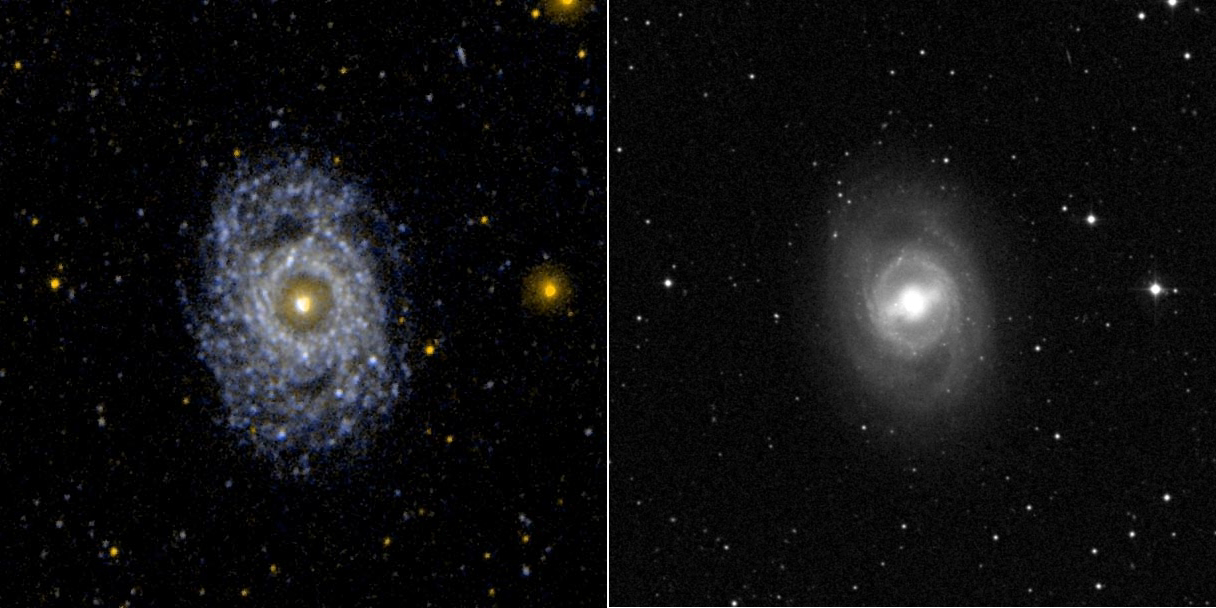

Face on Barred and Ringed Spiral Galaxy NGC 3351

Ultraviolet image (left) and visual image (right) of the face on barred and ringed spiral galaxy NGC 3351 (M95). The morphological appearance of a galaxy can change dramatically between visual and ultraviolet wavelengths. In the case of M95, the nucleus and bar dominate the visual image. In the ultraviolet, the bar is not even visible and the ring and spiral arms dominate.

Credit: NASA/JPL-Caltech/SSC